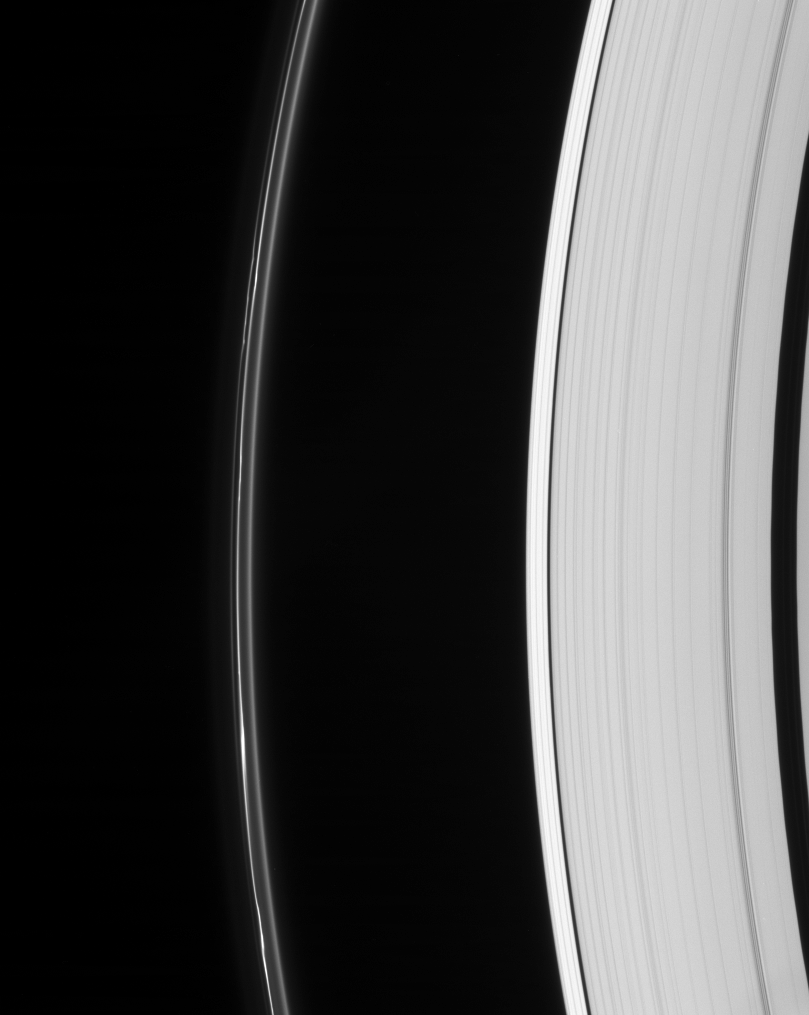

Odd Ring Out

Saturn’s odd but ever-intriguing F ring displays multiple lanes and several bright clumps. The Keeler and Encke gaps are visible in the outer A ring, at right.

This view looks toward the unilluminated side of the rings from about 28 degrees above the ringplane.

The image was taken in visible light with the Cassini spacecraft narrow-angle camera on May 5, 2007 at a distance of approximately 2.1 million kilometers (1.3 million miles) from Saturn. Image scale is 12 kilometers (8 miles) per pixel.

The Cassini-Huygens mission is a cooperative project of NASA, the European Space Agency and the Italian Space Agency. The Jet Propulsion Laboratory, a division of the California Institute of Technology in Pasadena, manages the mission for NASA’s Science Mission Directorate, Washington, D.C. The Cassini orbiter and its two onboard cameras were designed, developed and assembled at JPL. The imaging operations center is based at the Space Science Institute in Boulder, Colo.

Credit: NASA/JPL/Space Science Institute